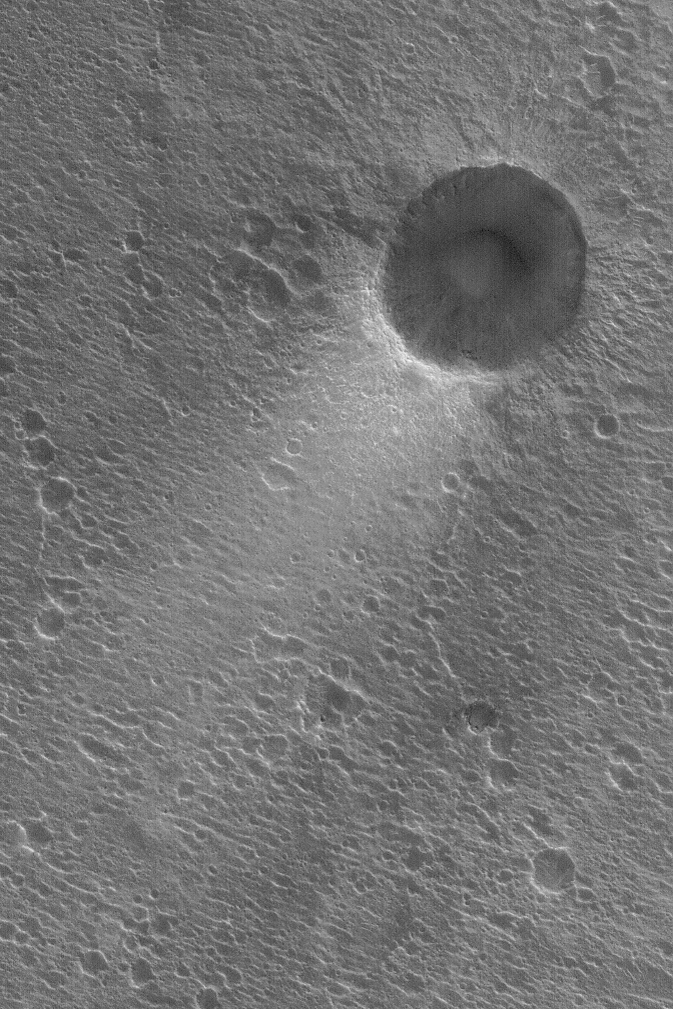

Wind Streak in Acidalia

23 April 2004
Thin deposits of bright dust often form tails in the lee of craters in Acidalia Planitia. This Mars Global Surveyor (MGS) Mars Orbiter Camera (MOC) picture shows an example from southern Acidalia near 23.0°N, 39.6°W. The dominant winds blow from the upper right (northeast) toward the lower left (southwest). The picture covers an area about 3 km (1.9 mi) across. Sunlight illuminates the scene from the lower left.

Credit: NASA/JPL/Malin Space Science Systems